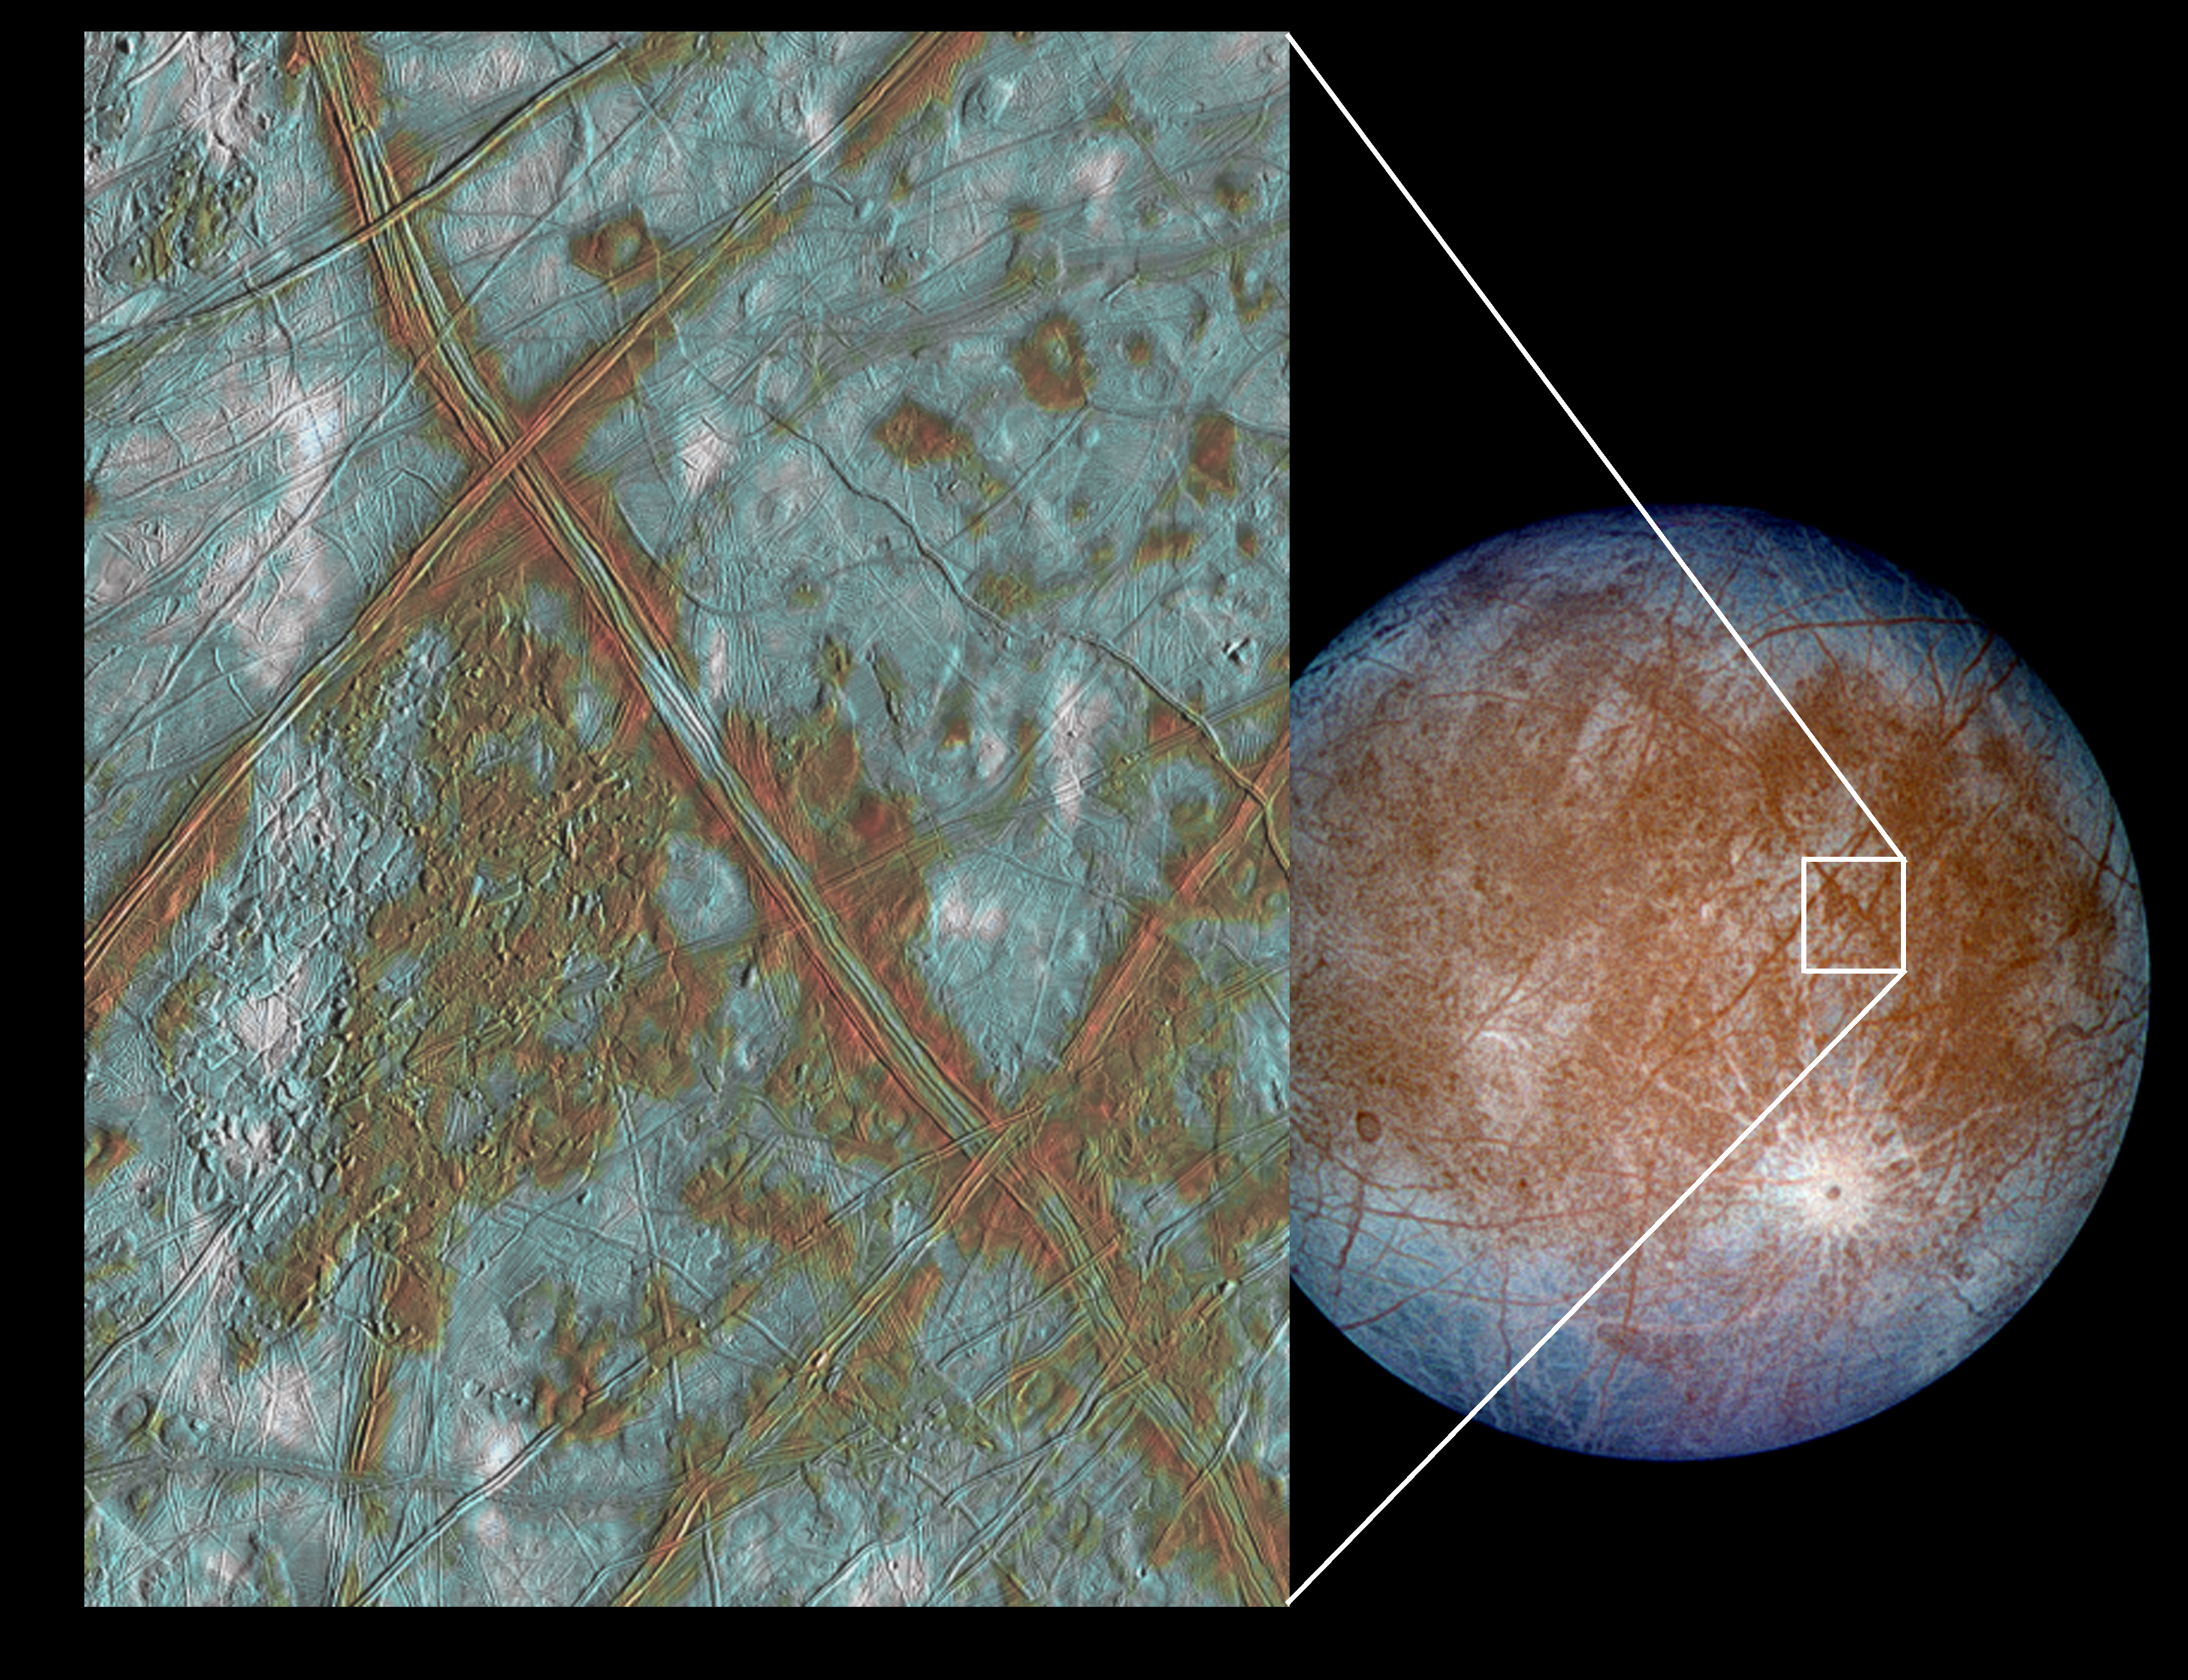

Blocks in the Europan Crust Provide More Evidence of Subterranean Ocean

The image on the left shows a region of Europa’s crust made up of blocks which are thought to have broken apart and “rafted” into new positions. These features are the best geologic evidence to date that Europa may have had a subsurface ocean at some time in its past. Combined with the geologic data, the presence of a magnetic field leads scientists to believe an ocean is most likely present at Europa today. In this false color image, reddish-brown areas represent non-ice material resulting from geologic activity. White areas are rays of material ejected during the formation of the 25-km diameter impact crater Pwyll (see global view). Icy plains are shown in blue tones to distinguish possibly coarse-grained ice (dark blue) from fine-grained ice (light blue). Long, dark lines are ridges and fractures in the crust, some of which are more than 3,000 kilometers (1,850 miles) long. These images were obtained by NASA’s Galileo spacecraft during September 7, 1996, December 1996, and February 1997 at a distance of 677,000 kilometers (417,489 miles).

Credit: NASA/JPL/University of Arizona